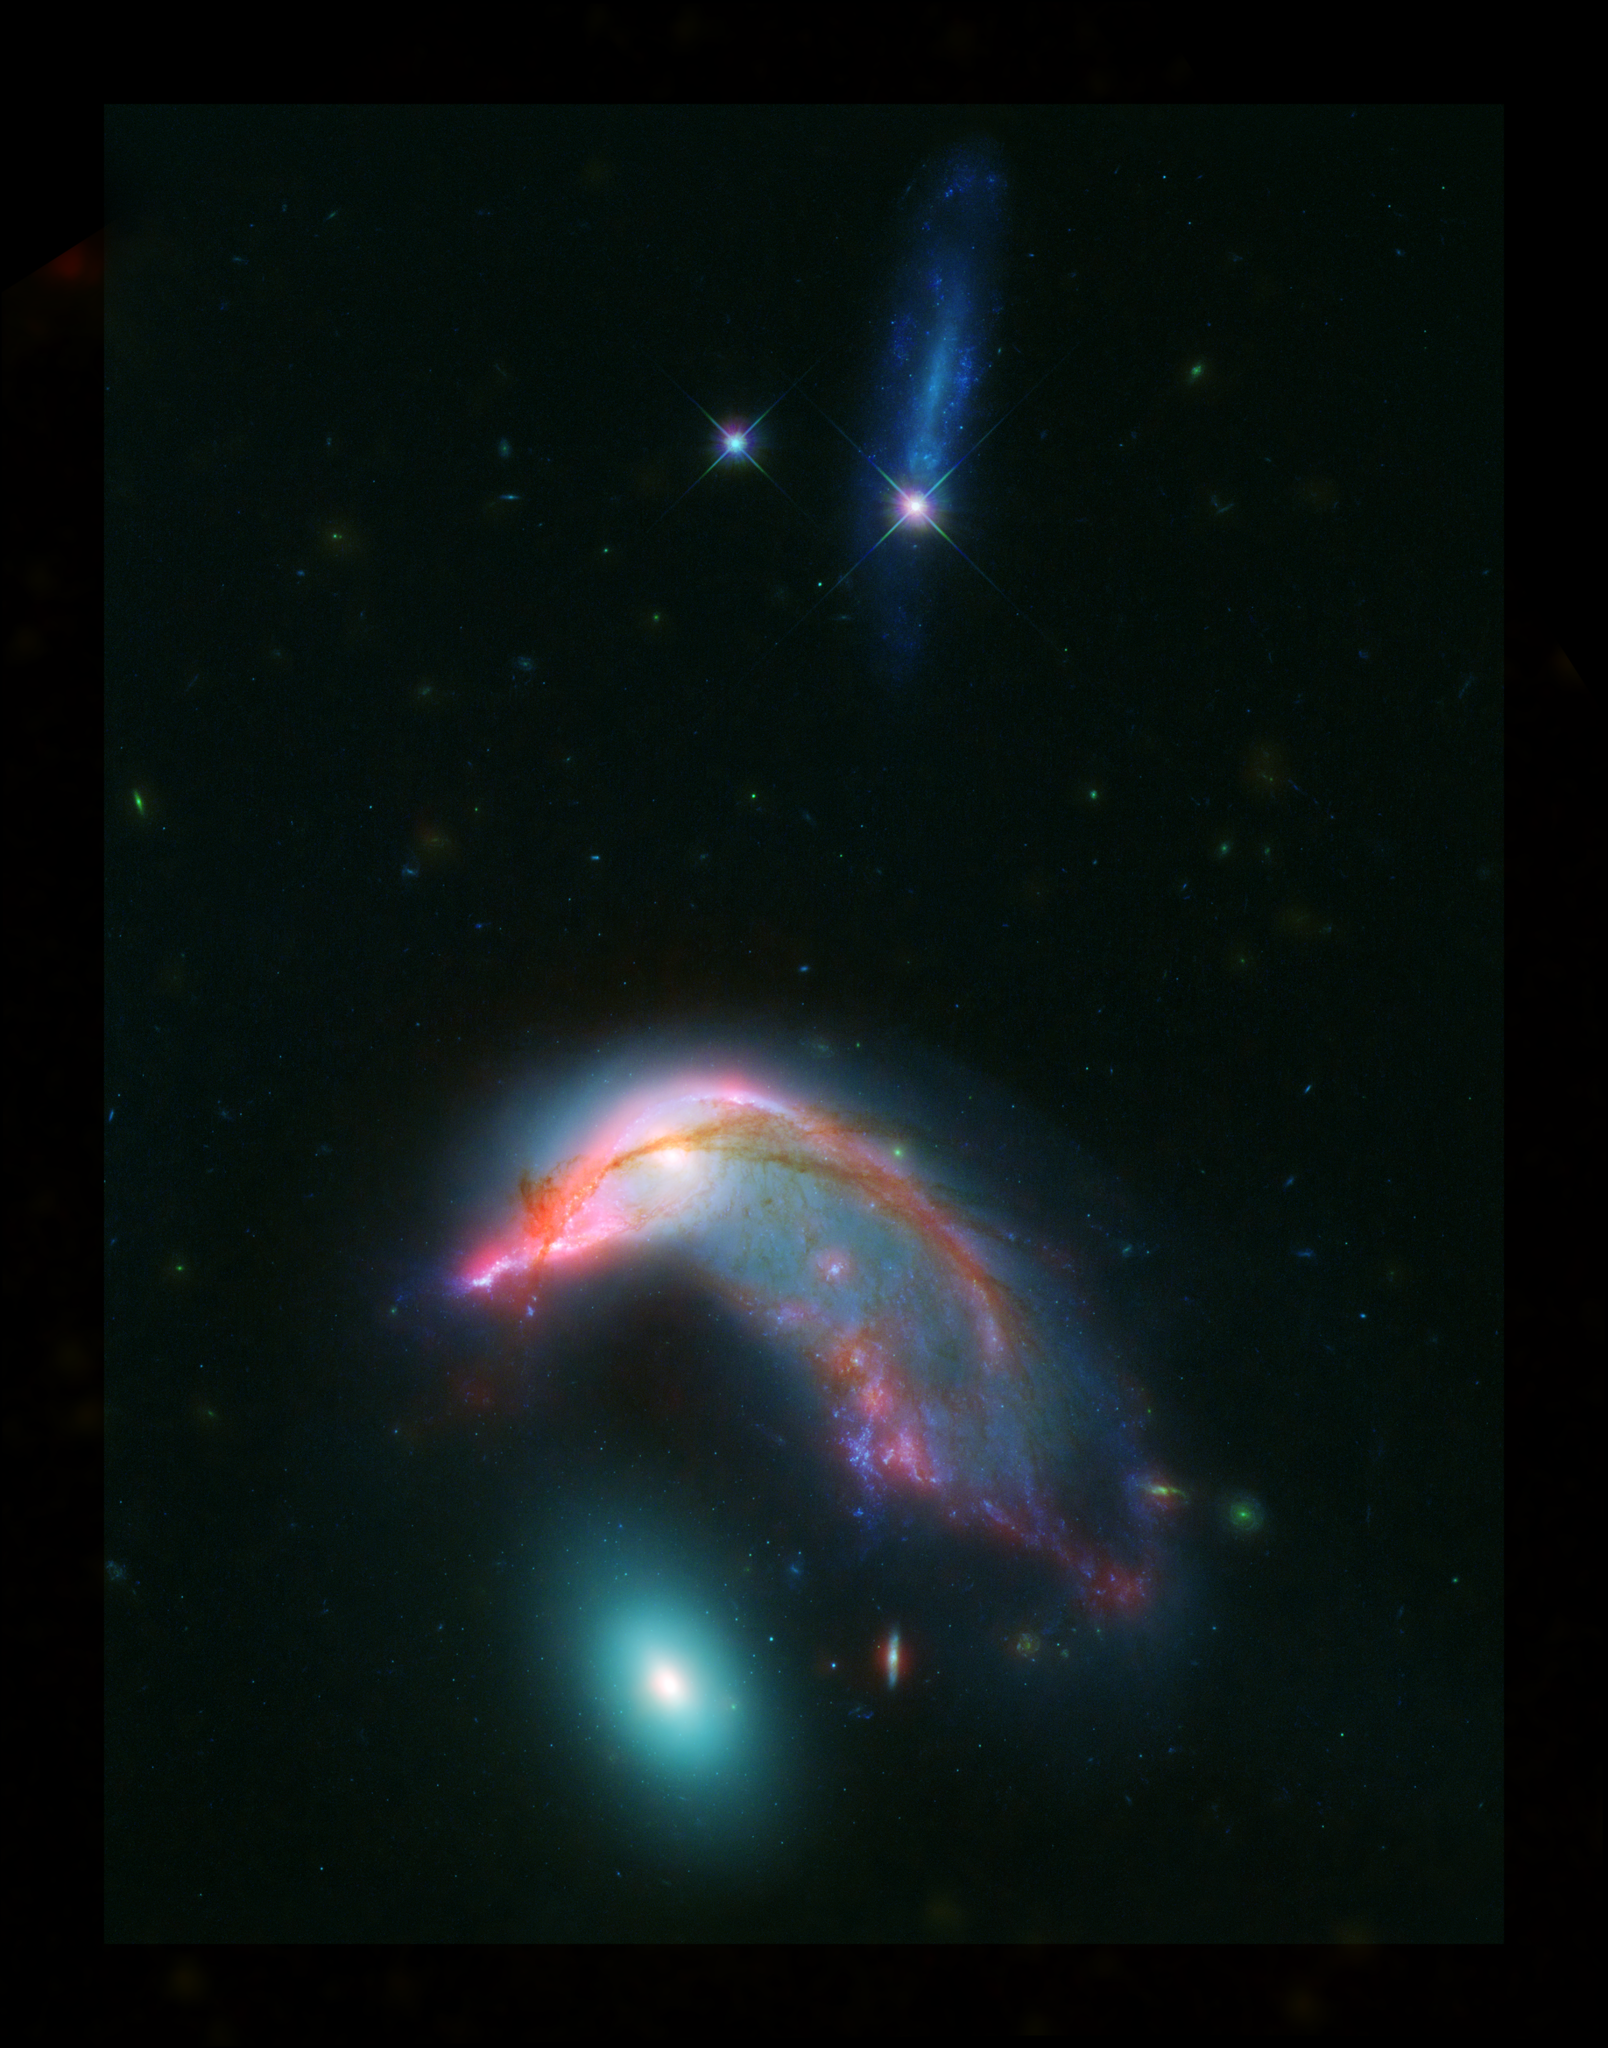

Arp 142: The Penguin and the Egg

This image of distant interacting galaxies, known collectively as Arp 142, bears an uncanny resemblance to a penguin guarding an egg. Data from NASA’s Spitzer and Hubble space telescopes have been combined to show these dramatic galaxies in light that spans the visible and infrared parts of the spectrum.

This dramatic pairing shows two galaxies that couldn’t look more different as their mutual gravitational attraction slowly drags them closer together.

The “penguin” part of the pair, NGC 2936, was probably once a relatively normal-looking spiral galaxy, flattened like a pancake with smoothly symmetric spiral arms. Rich with newly-formed hot stars, seen in visible light from Hubble as bluish filaments, its shape has now been twisted and distorted as it responds to the gravitational tugs of its neighbor. Strands of gas mixed with dust stand out as red filaments detected at longer wavelengths of infrared light seen by Spitzer.

The “egg” of the pair, NGC 2937, by contrast, is nearly featureless. The distinctly different greenish glow of starlight tells the story of a population of much older stars. The absence of glowing red dust features informs us that it has long since lost its reservoir of gas and dust from which new stars can form. While this galaxy is certainly reacting to the presence of its neighbor, its smooth distribution of stars obscures any obvious distortions of its shape.

Eventually these two galaxies will merge to form a single object, with their two populations of stars, gas and dust intermingling. This kind of merger was likely a significant step in the history of most large galaxies we see around us in the nearby universe, including our own Milky Way.

At a distance of about 23 million light-years, these two galaxies are roughly 10 times farther away than our nearest major galactic neighbor, the Andromeda galaxy. The blue streak at the top of the image is an unrelated background galaxy that is farther away than Arp 142.

Combining light from across the visible and infrared spectrums helps astronomers piece together the complex story of the life cycles of galaxies. While this image required data from both the Spitzer and Hubble telescopes to cover this range of light, NASA’s upcoming James Webb Space Telescope will be able to see all of these wavelengths of light, and with dramatically better clarity.

The Hubble Space Telescope is a project of international cooperation between NASA and ESA (European Space Agency). NASA’s Goddard Space Flight Center in Greenbelt, Maryland, manages the telescope. The Space Telescope Science Institute (STScI) in Baltimore, Maryland, conducts Hubble science operations. STScI is operated for NASA by the Association of Universities for Research in Astronomy, Inc., in Washington, D.C.

NASA’s Jet Propulsion Laboratory, Pasadena, California, manages the Spitzer Space Telescope mission for NASA’s Science Mission Directorate, Washington. Science operations are conducted at the Spitzer Science Center at Caltech in Pasadena, California. Spacecraft operations are based at Lockheed Martin Space Systems Company, Littleton, Colorado. Data are archived at the Infrared Science Archive housed at the Infrared Processing and Analysis Center at Caltech. Caltech manages JPL for NASA.

Credit: NASA-ESA/STScI/AURA/JPL-Caltech